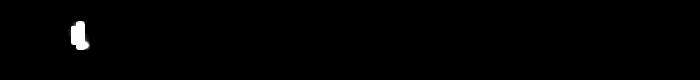

Calibration View of Earth and the Moon by Mars Color Imager

Three days after the Mars Reconnaissance Orbiter’s Aug. 12, 2005, launch, the spacecraft was pointed toward Earth and the Mars Color Imager camera was powered up to acquire a suite of images of Earth and the Moon. When it gets to Mars, the Mars Color Imager’s main objective will be to obtain daily global color and ultraviolet images of the planet to observe martian meteorology by documenting the occurrence of dust storms, clouds, and ozone. This camera will also observe how the martian surface changes over time, including changes in frost patterns and surface brightness caused by dust storms and dust devils.

The purpose of acquiring an image of Earth and the Moon just three days after launch was to help the Mars Color Imager science team obtain a measure, in space, of the instrument’s sensitivity, as well as to check that no contamination occurred on the camera during launch. Prior to launch, the team determined that, three days out from Earth, the planet would only be about 4.77 pixels across, and the Moon would be less than one pixel in size, as seen from the Mars Color Imager’s wide-angle perspective. If the team waited any longer than three days to test the camera’s performance in space, Earth would be too small to obtain meaningful results.

The Earth and Moon images were acquired by turning Mars Reconnaissance Orbiter toward Earth, then slewing the spacecraft so that the Earth and Moon would pass before each of the five color and two ultraviolet filters of the Mars Color Imager. The distance to the Moon was about 1,440,000 kilometers (about 895,000 miles); the range to Earth was about 1,170,000 kilometers (about 727,000 miles).

This view combines a sequence of frames showing the passage of Earth and the Moon across the field of view of a single color band of the Mars Color Imager. As the spacecraft slewed to view the two objects, they passed through the camera’s field of view. Earth has been saturated white in this image so that both Earth and the Moon can be seen in the same frame. The Sun was coming from the left, so Earth and the Moon are seen in a quarter phase. Earth is on the left. The Moon appears briefly on the right. The Moon fades in and out; the Moon is only one pixel in size, and its fading is an artifact of the size and configuration of the light-sensitive pixels of the camera’s charge-coupled device (CCD) detector.

Credit: NASA/JPL/Malin Space Science Systems